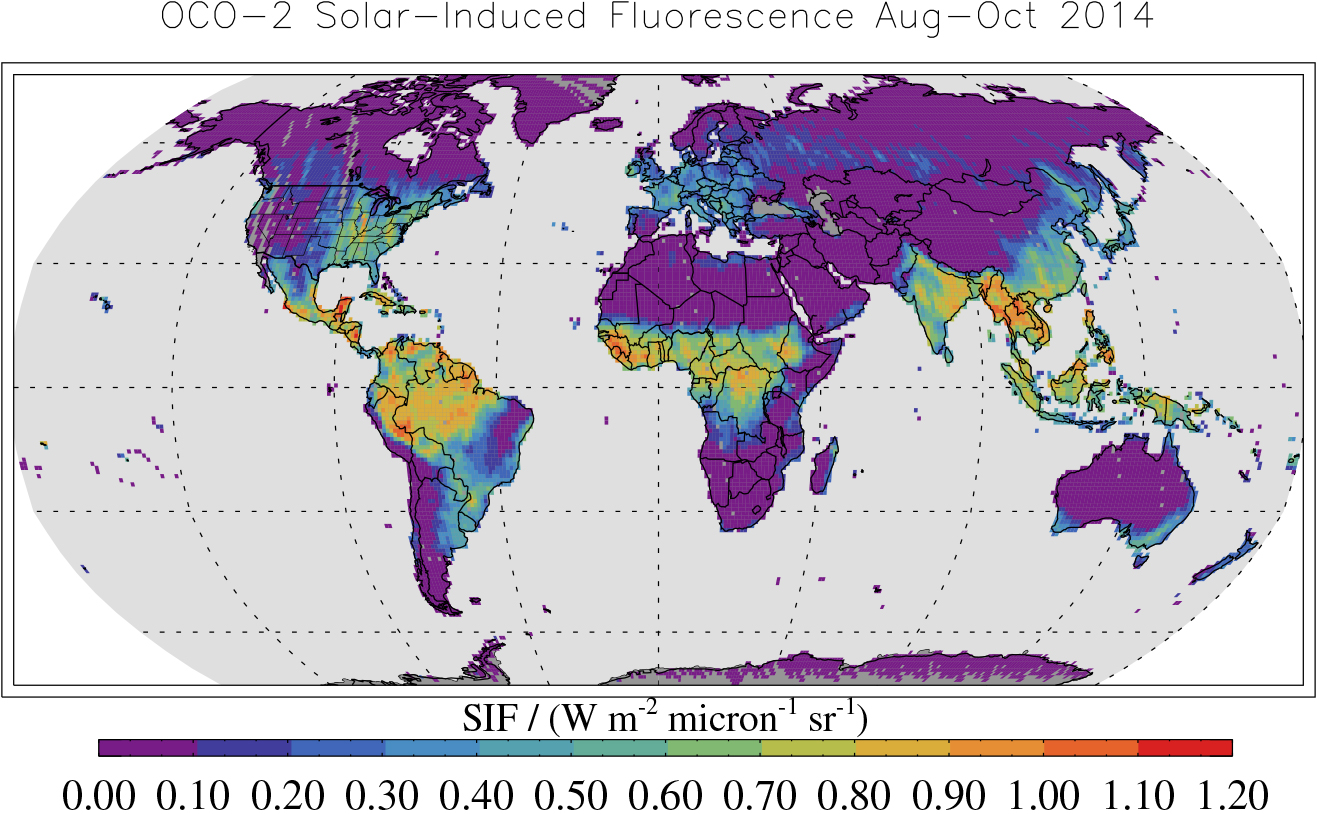

Global Solar-Induced Fluorescence

This map shows solar-induced fluorescence, a plant process that occurs during photosynthesis, from Aug. through Oct. 2014 as measured by NASA’s Orbiting Carbon Observatory-2. This period is springtime in the Southern Hemisphere and fall in the Northern Hemisphere. Photosynthesis is highest over the tropical forests of the Southern Hemisphere but still occurs in much of the U.S. Grain Belt. The northern forests have shut down for the winter.

OCO-2 is managed by JPL for NASA’s Science Mission Directorate, Washington. Orbital Sciences Corporation, Dulles, Va., built the spacecraft and provides mission operations under JPL’s leadership. The California Institute of Technology in Pasadena manages JPL for NASA.

Credit: NASA/JPL-Caltech